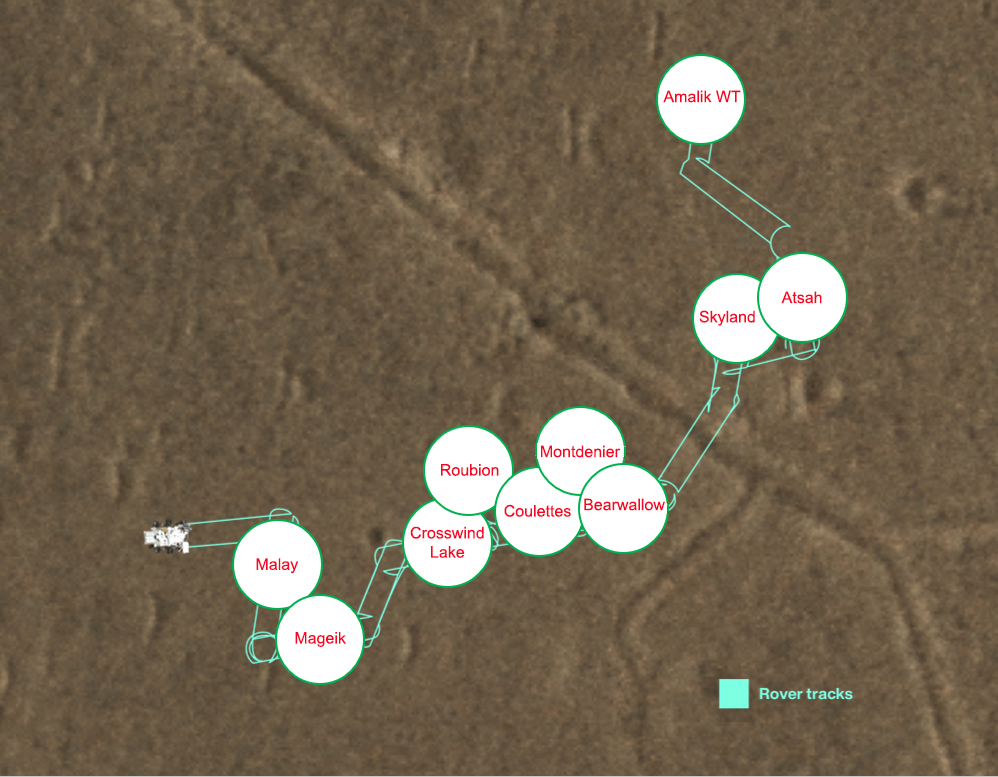

Perseverance’s Three Forks Sample Depot Map

This map shows where NASA’s Perseverance Mars dropped each of its 10 samples so that a future mission could pick them up from a sample depot the rover created at a location dubbed “Three Forks” in Jezero Crater. The center of each circle is the location where that sample was deployed, and the red text within that circle indicates the name of the sample as designated by Perseverance’s science team.

The tubes were deposited on the surface in an intricate zigzag pattern, with each sample about 15 to 50 feet (5 to 15 meters) apart from one another to ensure they could be safely recovered. The Perseverance team precisely mapped the location of each 7-inch-long (18.6-centimeter-long) tube and glove (adapter) combination so that the samples could be found even if covered with dust. The depot is on flat ground near the base of the raised, fan-shaped ancient river delta that formed long ago when a river flowed into a lake there.

The first sample in the depot was dropped Dec. 21, 2022, the 653rd day, or sol, of the mission; the final sample was deposited Jan. 28, 2023, the 690th day of the mission.

The Three Forks depot, the first sample depot on another world, is a crucial milestone in the NASA-ESA (European Space Agency) Mars Sample Return campaign, which aims to bring Mars samples to Earth for closer study. The Perseverance rover will be the primary means to convey the collected samples to a future robotic lander as part of the campaign. The lander would, in turn, use a robotic arm to place the samples in a containment capsule aboard a small rocket that would blast off to Mars orbit, where another spacecraft would capture the sample container and return it safely to Earth. Hosting the duplicate set, the Three Forks depot will serve as a backup if Perseverance can’t deliver its samples.

A key objective for Perseverance’s mission on Mars is astrobiology, including the search for signs of ancient microbial life. The rover will characterize the planet’s geology and past climate, pave the way for human exploration of the Red Planet, and be the first mission to collect and cache Martian rock and regolith (broken rock and dust).

Subsequent NASA missions, in cooperation with ESA (European Space Agency), would send spacecraft to Mars to collect these sealed samples from the surface and return them to Earth for in-depth analysis.

The Mars 2020 Perseverance mission is part of NASA’s Moon to Mars exploration approach, which includes Artemis missions to the Moon that will help prepare for human exploration of the Red Planet.

JPL, which is managed for NASA by Caltech in Pasadena, California, built and manages operations of the Perseverance rover.

Credit: NASA/JPL-Caltech